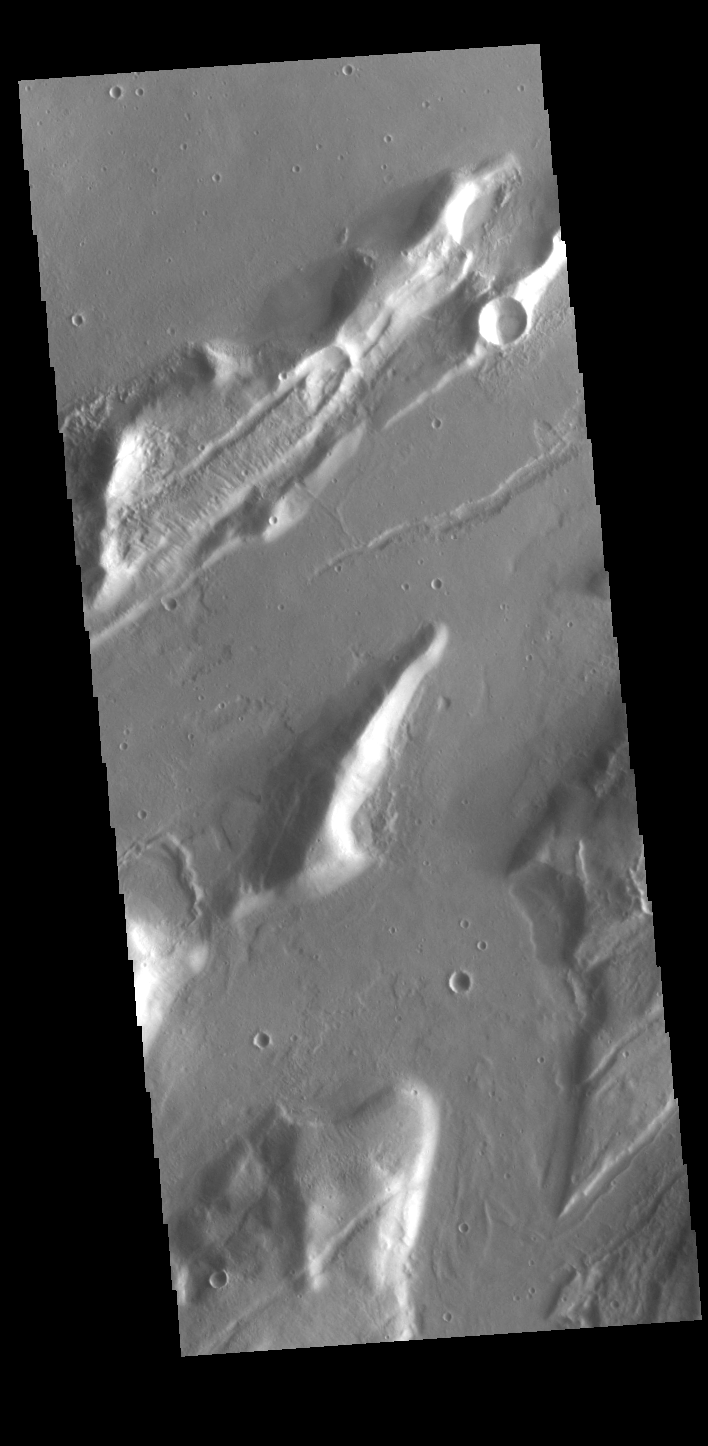

Mareotis Fossae

The linear depressions in this VIS image are called Mareotis Fossae. They are part of a huge region of graben that comprise Tempe Terra. The graben of Mareotis Fossae trend to the northeast, parallel to the fossae of Alba Mons located just to the west of Tempe Terra.

Credit: NASA/JPL-Caltech/ASU